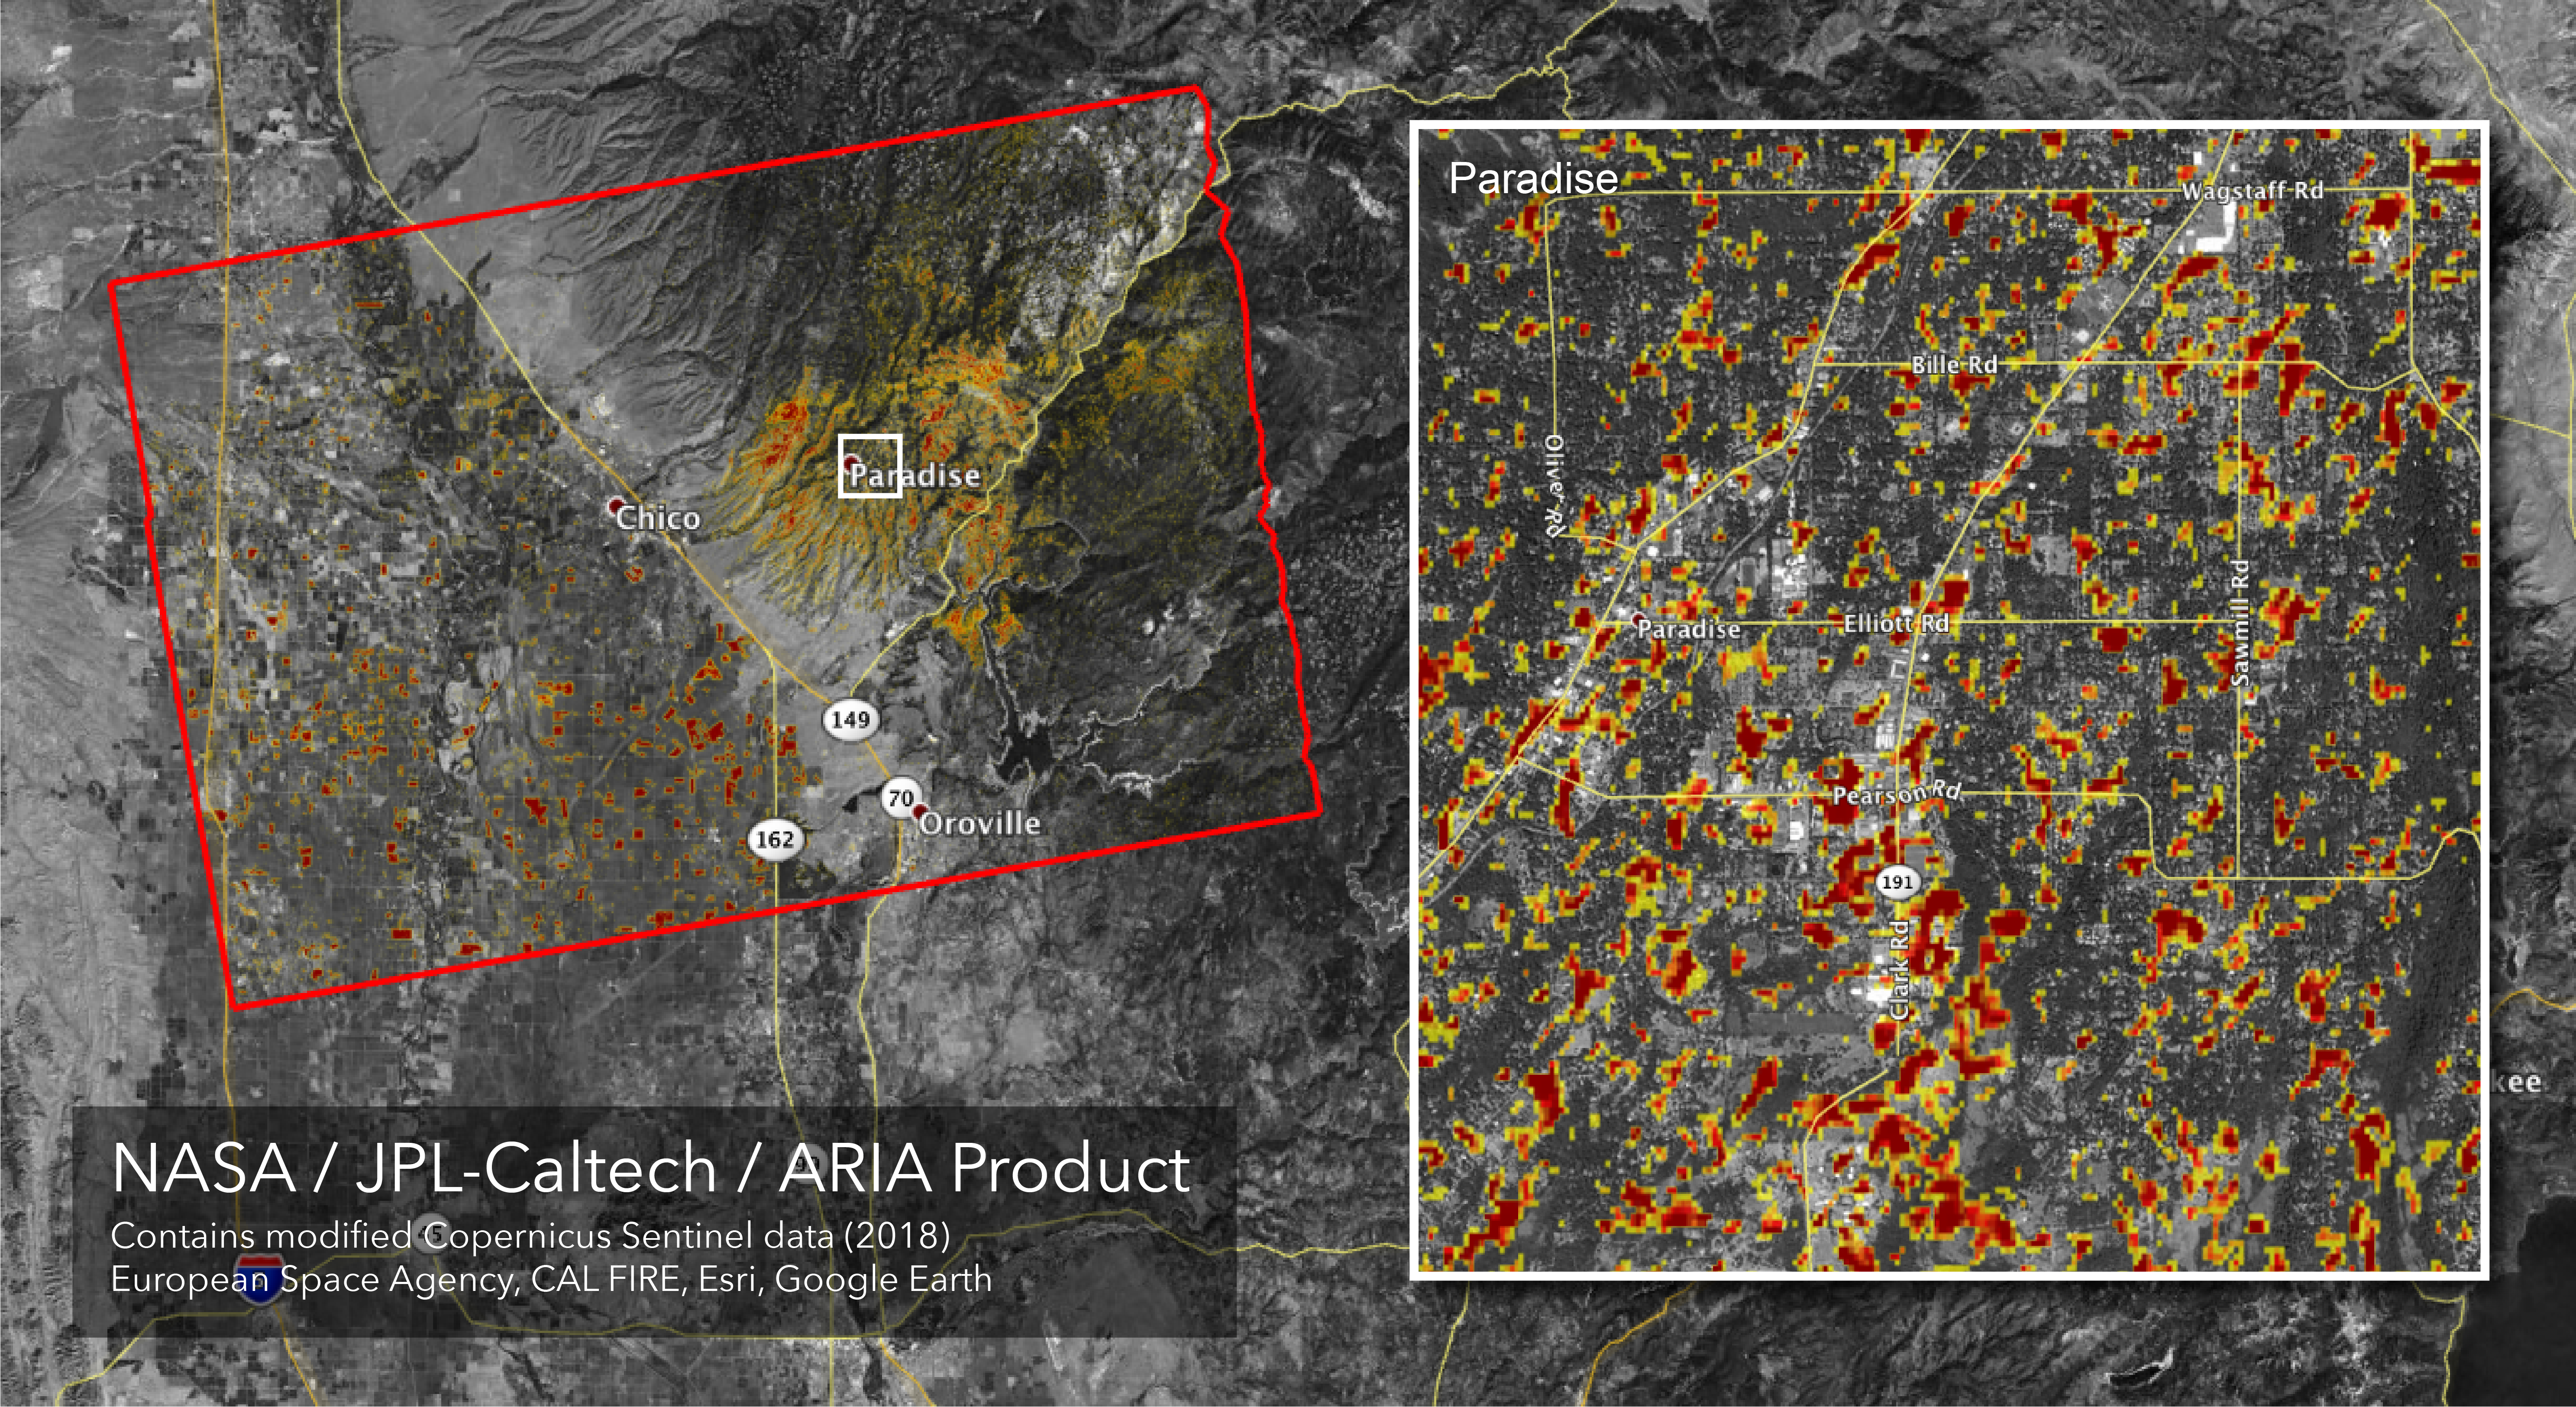

Updated ARIA Map of CA Camp Fire Damage

The Advanced Rapid Imaging and Analysis (ARIA) team at NASA’s Jet Propulsion Laboratory in Pasadena, California, created this Damage Proxy Map (DPM) depicting areas of Northern California that are likely damaged (shown by red and yellow pixels) as a result of the Camp Fire. The map is derived from synthetic aperture radar (SAR) images from the Copernicus Sentinel-1 satellites, operated by the European Space Agency (ESA). The pre-event images were taken before (November 4, 2018) and the post-event image was acquired during the fire (6pm November 16, 2018, both local time).

The map covers an area of 54 miles x 36 miles (87 km x 58 km), indicated with the big red polygon. Each pixel measures about 33 yards x 33 yards (30 m x 30 m). The color variation from yellow to red indicates increasingly more significant ground surface change. Preliminary validation was done by comparing to the structural damage records of the CAL FIRE Story Map. This damage proxy map should be used as guidance to identify damaged areas, and may be less reliable over vegetated areas including forests and farmlands. For example, the scattered small colored pixels over vegetated areas may be false positives, and the lack of colored pixels over trees does not necessarily mean no damage.

Sentinel-1 data were accessed through the Copernicus Open Access Hub. The image contains modified Copernicus Sentinel data (2018), processed by ESA and analyzed by the NASA-JPL/Caltech ARIA team. This research was carried out at JPL funded by NASA.

Credit: NASA/JPL-Caltech/ESA